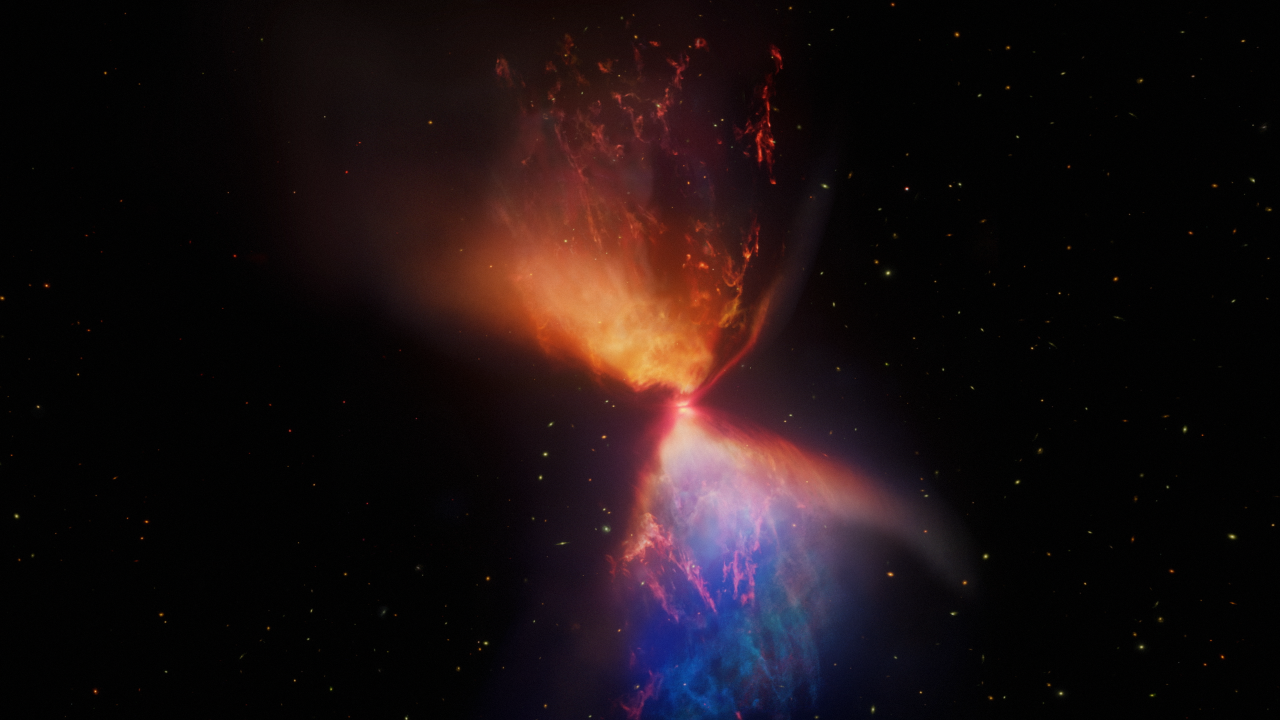

Webb Reveals the Protostar L1527 IRS

Explore the formation of a star as can only be seen by the Webb Space Telescope. This 3D visualization exposes the structures around the protostar L1527 IRS.

Even with the best optical telescopes, the nebula L1527 appears as a dark, featureless cloud. But it contains a secret within. L1527 IRS is a star in the process of formation that can be detected using the infrared eyes of Webb.

Shrouded in dust, the protostar accretes new material from a disk, and expels some of it into hourglass-shaped lobes. Examine the features revealed in a 3D model based on the Webb image.

Credit: Visualization: NASA, ESA, CSA, STScI, Ralf Crawford, Leah Hustak, Alyssa Pagan, Frank Summers, Gregory Bacon